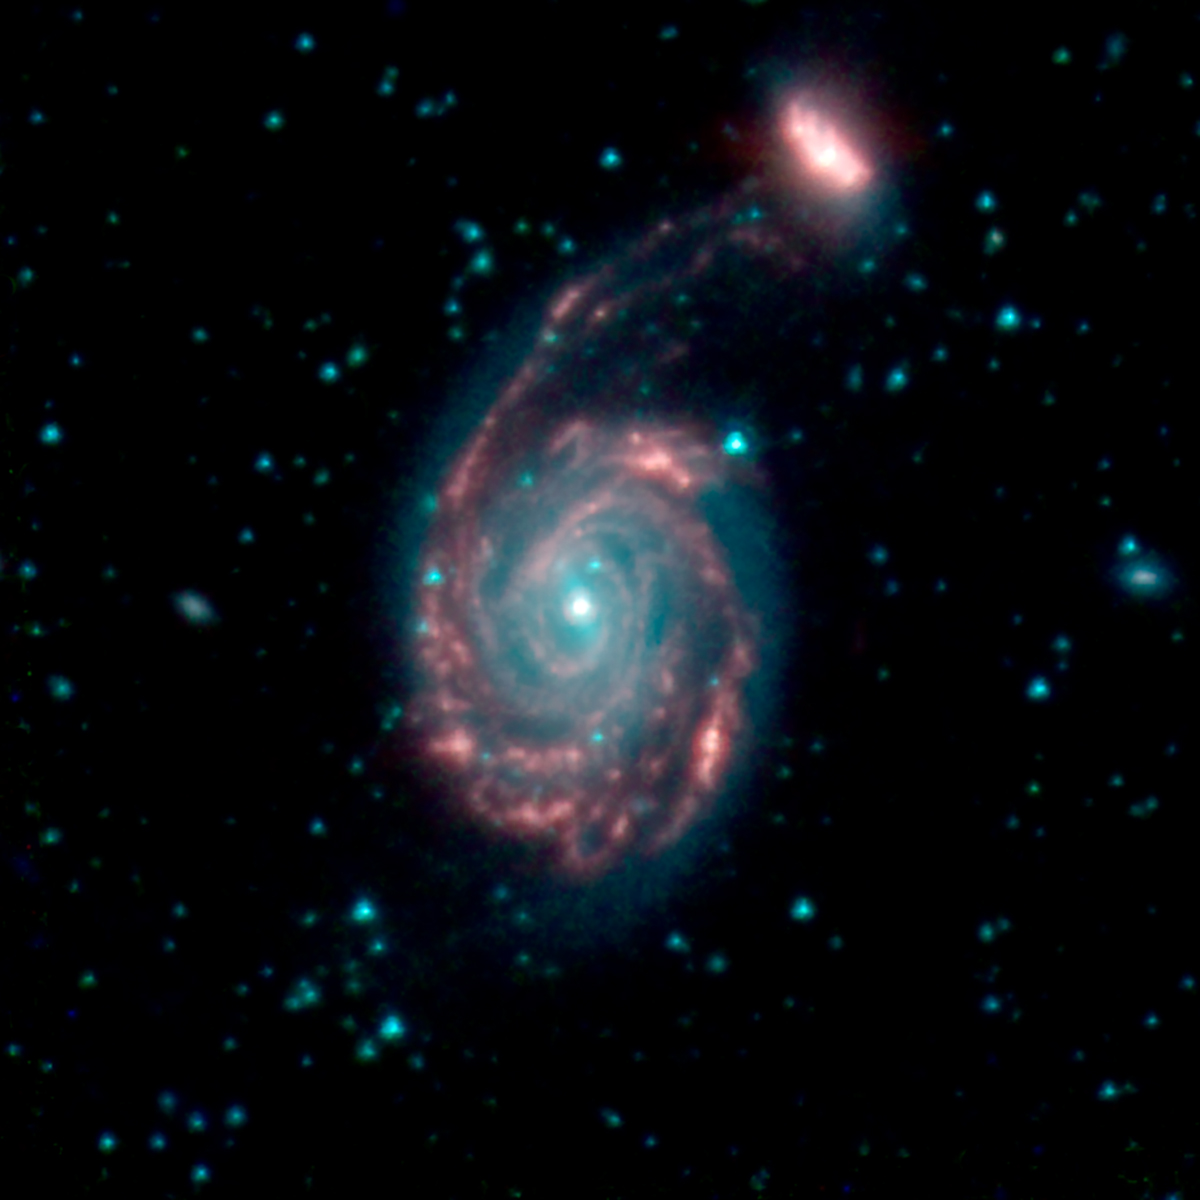

GOALS Merging Galaxies NGC 7752 & 7753

This image shows the merger of two galaxies, known as NGC 7752 (larger) and NGC 7753 (smaller), also collectively called Arp86. It is composed of images from three Spitzer Infrared Array Camera (IRAC) channels: IRAC channel 1 in blue, IRAC channel 2 in green and IRAC channel 3 in red.

NASA’s Jet Propulsion Laboratory, Pasadena, California, manages the Spitzer Space Telescope mission for NASA’s Science Mission Directorate, Washington. Science operations are conducted at the Spitzer Science Center at Caltech in Pasadena, California. Spacecraft operations are based at Lockheed Martin Space Systems Company, Littleton, Colorado. Data are archived at the Infrared Science Archive housed at the Infrared Processing and Analysis Center at Caltech. Caltech manages JPL for NASA.

Credit: NASA/JPL-Caltech